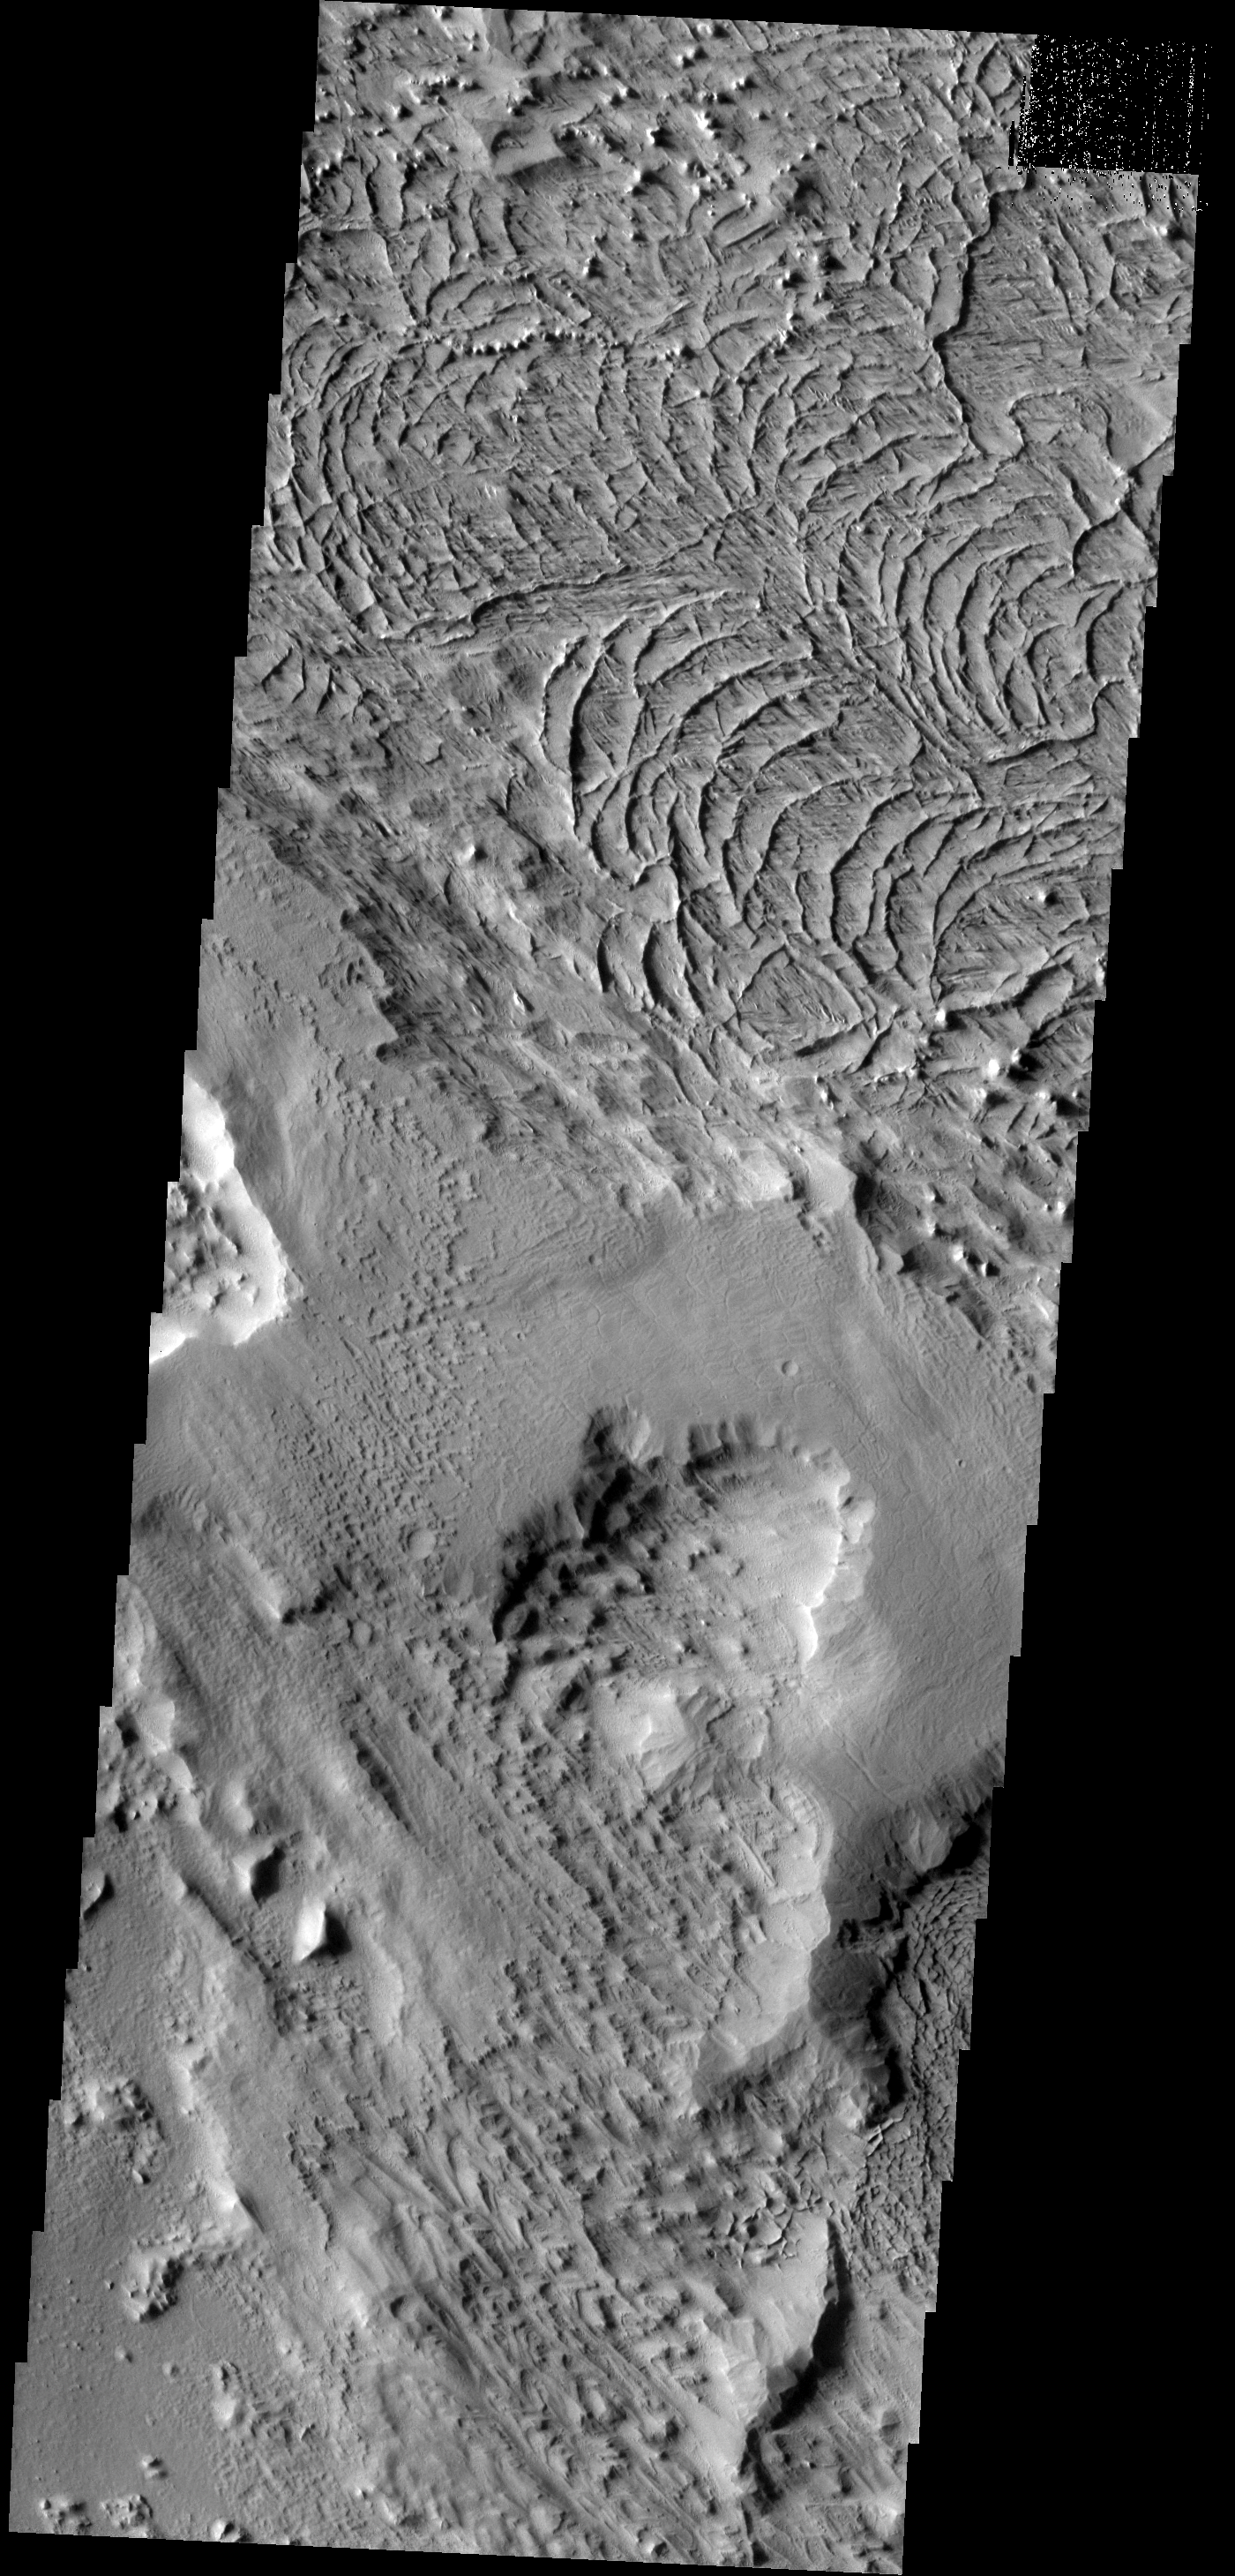

Arcuate Ridges

These arcuate ridges are appearing as wind erosion removes the less resistant surface materials. This terrain is located on the northern end of Gordii Dorsum.

Image information: VIS instrument. Latitude 11.7N, Longitude 212.1E. 18 meter/pixel resolution.

Please see the THEMIS Data Citation Note for details on crediting THEMIS images.

Note: this THEMIS visual image has not been radiometrically nor geometrically calibrated for this preliminary release. An empirical correction has been performed to remove instrumental effects. A linear shift has been applied in the cross-track and down-track direction to approximate spacecraft and planetary motion. Fully calibrated and geometrically projected images will be released through the Planetary Data System in accordance with Project policies at a later time.

NASA’s Jet Propulsion Laboratory manages the 2001 Mars Odyssey mission for NASA’s Office of Space Science, Washington, D.C. The Thermal Emission Imaging System (THEMIS) was developed by Arizona State University, Tempe, in collaboration with Raytheon Santa Barbara Remote Sensing. The THEMIS investigation is led by Dr. Philip Christensen at Arizona State University. Lockheed Martin Astronautics, Denver, is the prime contractor for the Odyssey project, and developed and built the orbiter. Mission operations are conducted jointly from Lockheed Martin and from JPL, a division of the California Institute of Technology in Pasadena.

Credit: NASA/JPL/ASU